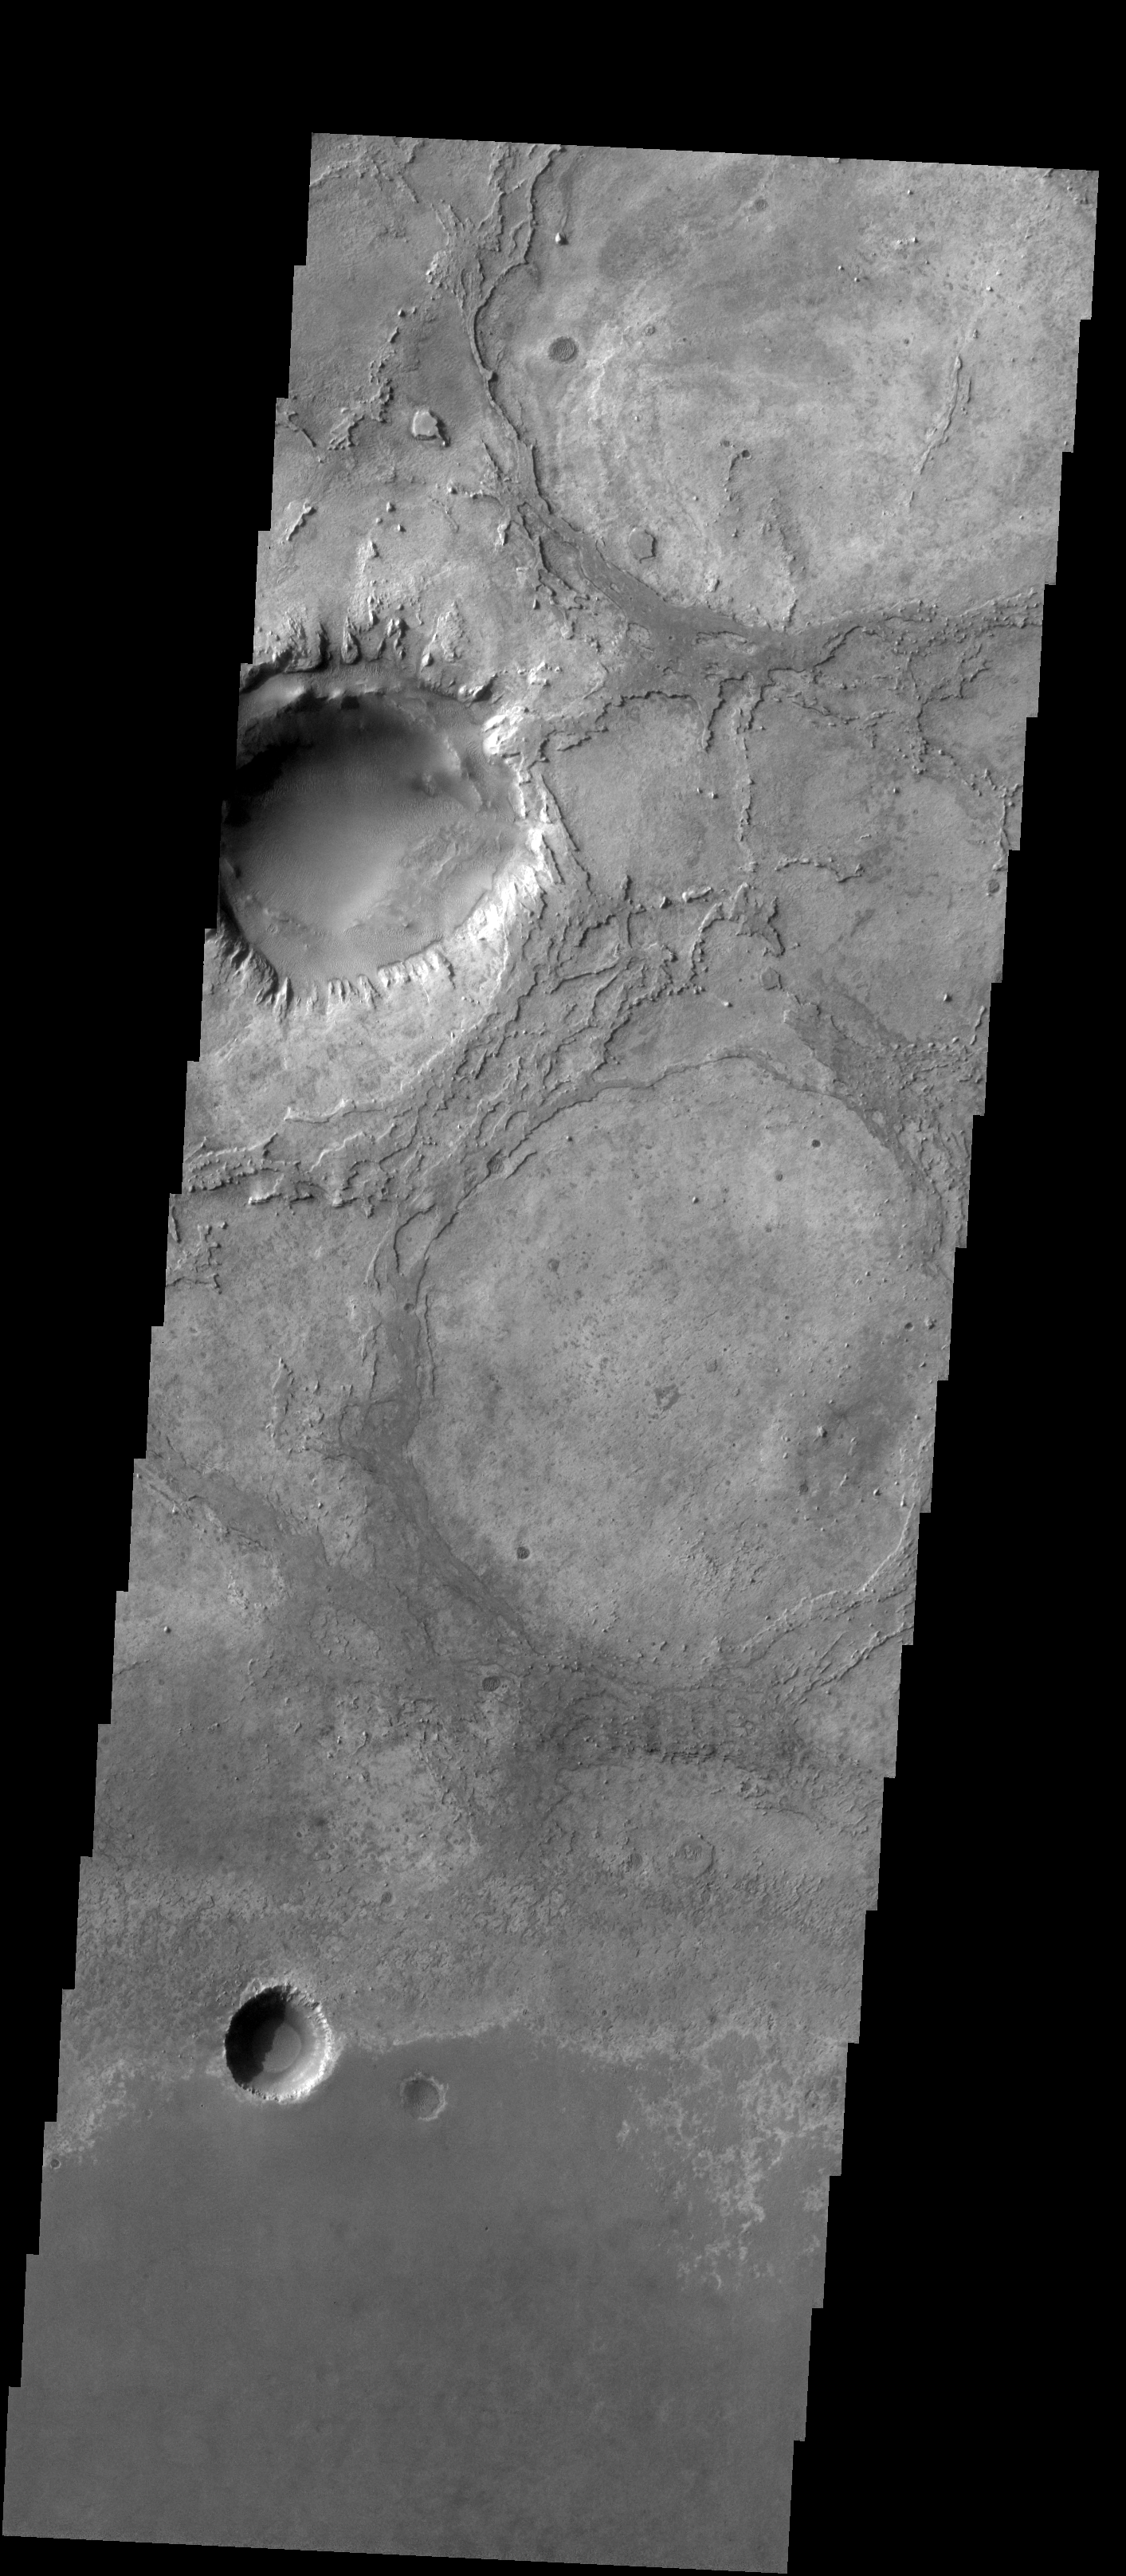

Meridiani Planum

Released 27 January 2004

Long before the MER landers were named or launched, the two orbiters at Mars were asked to examine landing sites. Both the Odyssey and Mars Global Surveyor spacecraft have been collecting landing site data for the past two years. The MGS and ODY data were used as part of the decision making process in the final selection of the two landing sites. The types of data collected by the two orbiters included not only images of the surface but also thermal data about the surface composition, atmospheric data about the climate at each location, and the tracking of major dust storms in the region prior to landing. The presence of, and data collected by, the MGS and ODY orbiters have proven invaluable in MER mission planning.

Today we’re looking a bit to the north of Opportunity’s landing site. This image shows some impressive recent craters, as well as the barely-visible marks of older craters.

Image information: VIS instrument. Latitude 2, Longitude 352.6 East (2.4 West). 19 meter/pixel resolution.

Note: this THEMIS visual image has not been radiometrically nor geometrically calibrated for this preliminary release. An empirical correction has been performed to remove instrumental effects. A linear shift has been applied in the cross-track and down-track direction to approximate spacecraft and planetary motion. Fully calibrated and geometrically projected images will be released through the Planetary Data System in accordance with Project policies at a later time.

NASA’s Jet Propulsion Laboratory manages the 2001 Mars Odyssey mission for NASA’s Office of Space Science, Washington, D.C. The Thermal Emission Imaging System (THEMIS) was developed by Arizona State University, Tempe, in collaboration with Raytheon Santa Barbara Remote Sensing. The THEMIS investigation is led by Dr. Philip Christensen at Arizona State University. Lockheed Martin Astronautics, Denver, is the prime contractor for the Odyssey project, and developed and built the orbiter. Mission operations are conducted jointly from Lockheed Martin and from JPL, a division of the California Institute of Technology in Pasadena.

Credit: NASA/JPL/Arizona State University